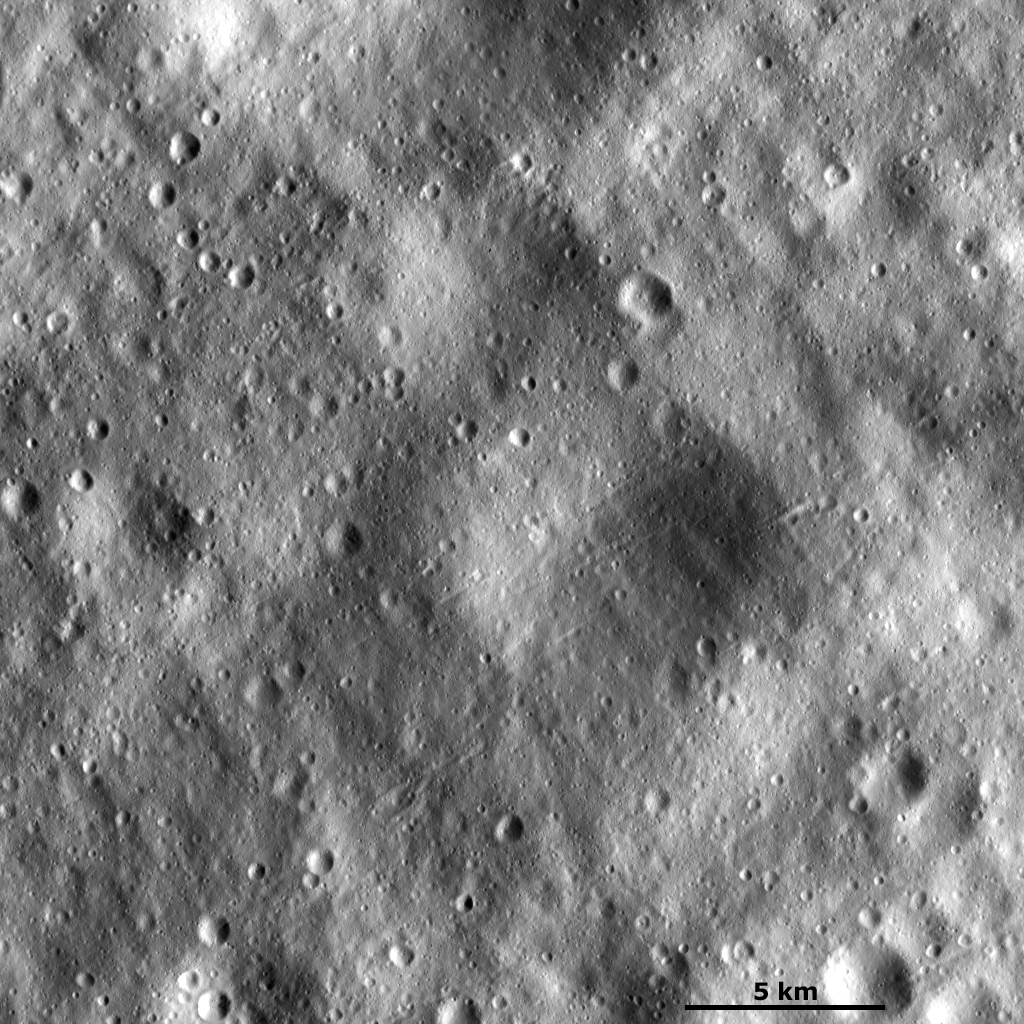

Large Subdued and Small Fresh Craters

This Dawn framing camera (FC) image of Vesta shows many large subdued craters that have smaller, younger craters on top of them. There are two large subdued craters in the center of the image, which have very degraded and rounded rims. The smaller, fresher craters are scattered across the image and have much sharper, fresher rims. There are also many lines of craters running diagonally across the images. These lines of craters, often called crater chains, are composed of craters that are less than 1 kilometer (0.6 miles) in diameter. But the chains commonly extend for greater than 5 kilometers (3 miles). Images like this one highlight the great range of preservation states of craters on Vesta, from rather fresh to very degraded.

This image is located in Vesta’s Lucaria Tholus quadrangle, a few degrees south of the vestan equator. NASA’s Dawn spacecraft obtained this image with its framing camera on Jan. 22, 2012. This image was taken through the camera’s clear filter. The distance to the surface of Vesta is 272 kilometers (169 miles) and the image has a resolution of about 25 meters (82 feet) per pixel. This image was acquired during the LAMO (low-altitude mapping orbit) phase of the mission.

The Dawn mission to Vesta and Ceres is managed by NASA’s Jet Propulsion Laboratory, a division of the California Institute of Technology in Pasadena, for NASA’s Science Mission Directorate, Washington D.C. UCLA is responsible for overall Dawn mission science. The Dawn framing cameras have been developed and built under the leadership of the Max Planck Institute for Solar System Research, Katlenburg-Lindau, Germany, with significant contributions by DLR German Aerospace Center, Institute of Planetary Research, Berlin, and in coordination with the Institute of Computer and Communication Network Engineering, Braunschweig. The Framing Camera project is funded by the Max Planck Society, DLR, and NASA/JPL.

Credit: NASA/JPL-Caltech/UCLA/MPS/DLR/IDA